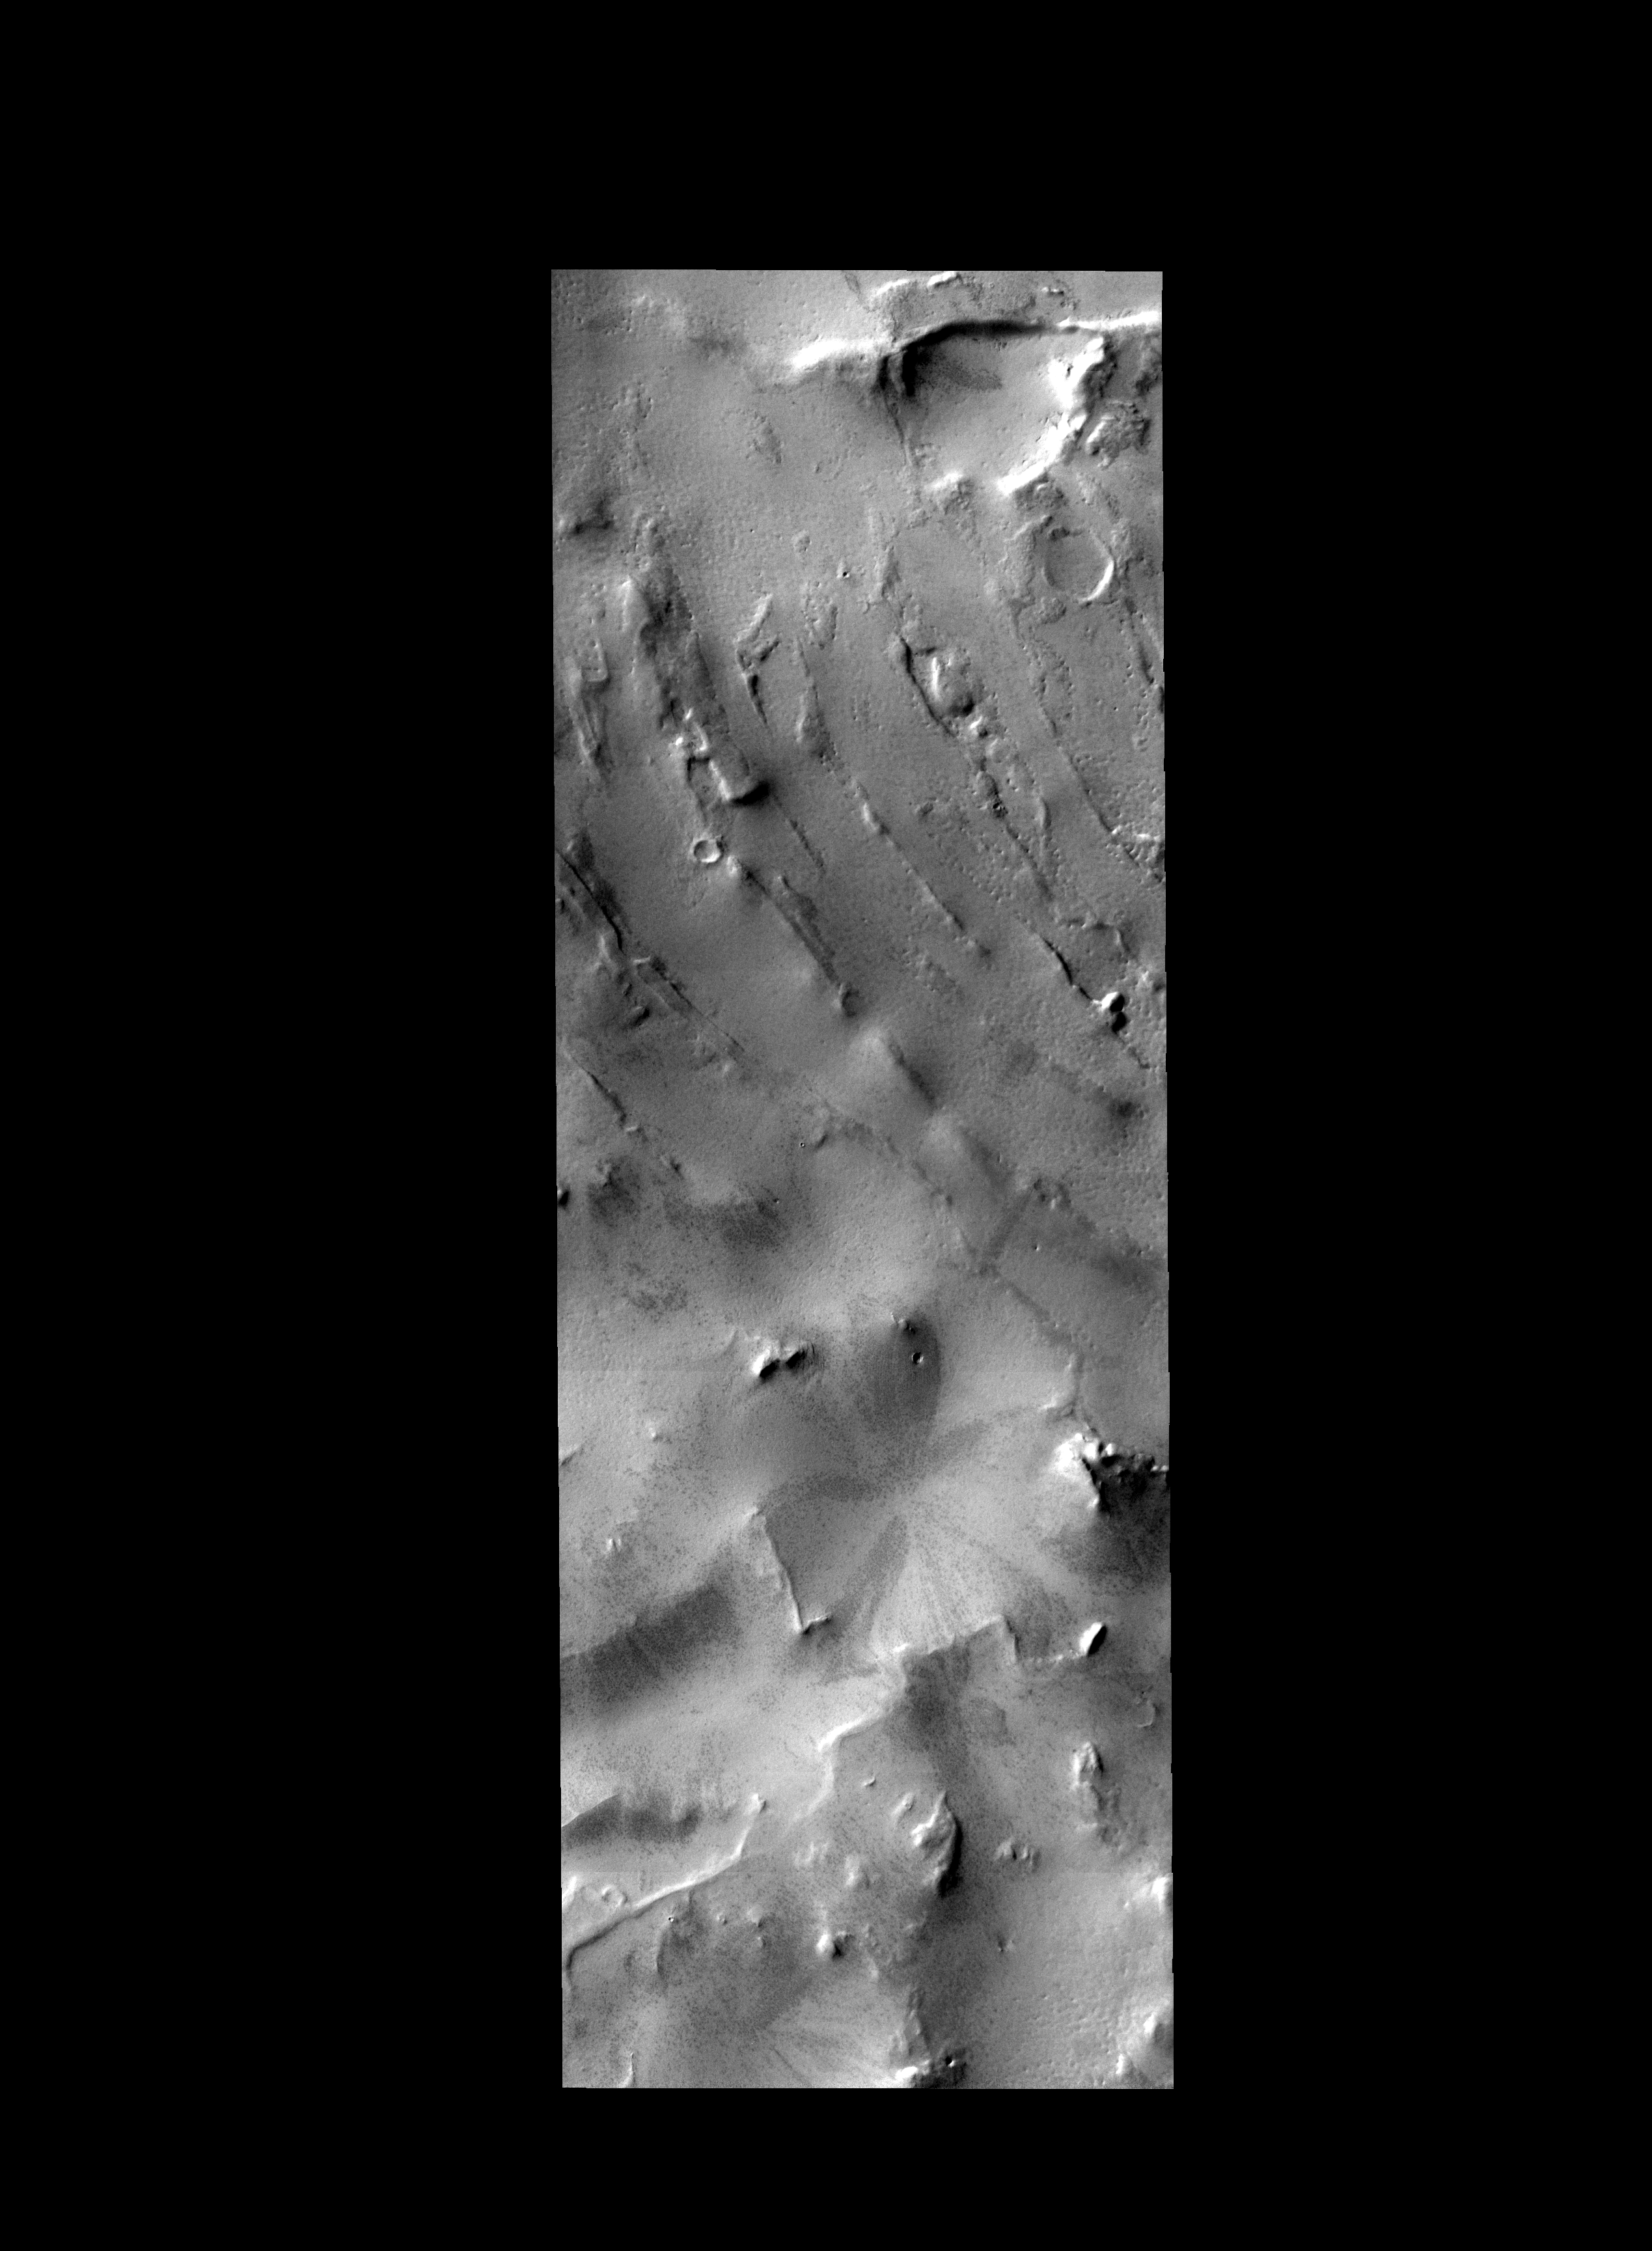

Southern Surface

The curved ridges and hills in this image are located at high southern latitude. Ice and other polar actions have created this interesting surface.

Image information: VIS instrument. Latitude -78.4N, Longitude 274.3E. 17 meter/pixel resolution.

Please see the THEMIS Data Citation Note for details on crediting THEMIS images.

Note: this THEMIS visual image has not been radiometrically nor geometrically calibrated for this preliminary release. An empirical correction has been performed to remove instrumental effects. A linear shift has been applied in the cross-track and down-track direction to approximate spacecraft and planetary motion. Fully calibrated and geometrically projected images will be released through the Planetary Data System in accordance with Project policies at a later time.

NASA’s Jet Propulsion Laboratory manages the 2001 Mars Odyssey mission for NASA’s Office of Space Science, Washington, D.C. The Thermal Emission Imaging System (THEMIS) was developed by Arizona State University, Tempe, in collaboration with Raytheon Santa Barbara Remote Sensing. The THEMIS investigation is led by Dr. Philip Christensen at Arizona State University. Lockheed Martin Astronautics, Denver, is the prime contractor for the Odyssey project, and developed and built the orbiter. Mission operations are conducted jointly from Lockheed Martin and from JPL, a division of the California Institute of Technology in Pasadena.

Credit: NASA/JPL/ASU